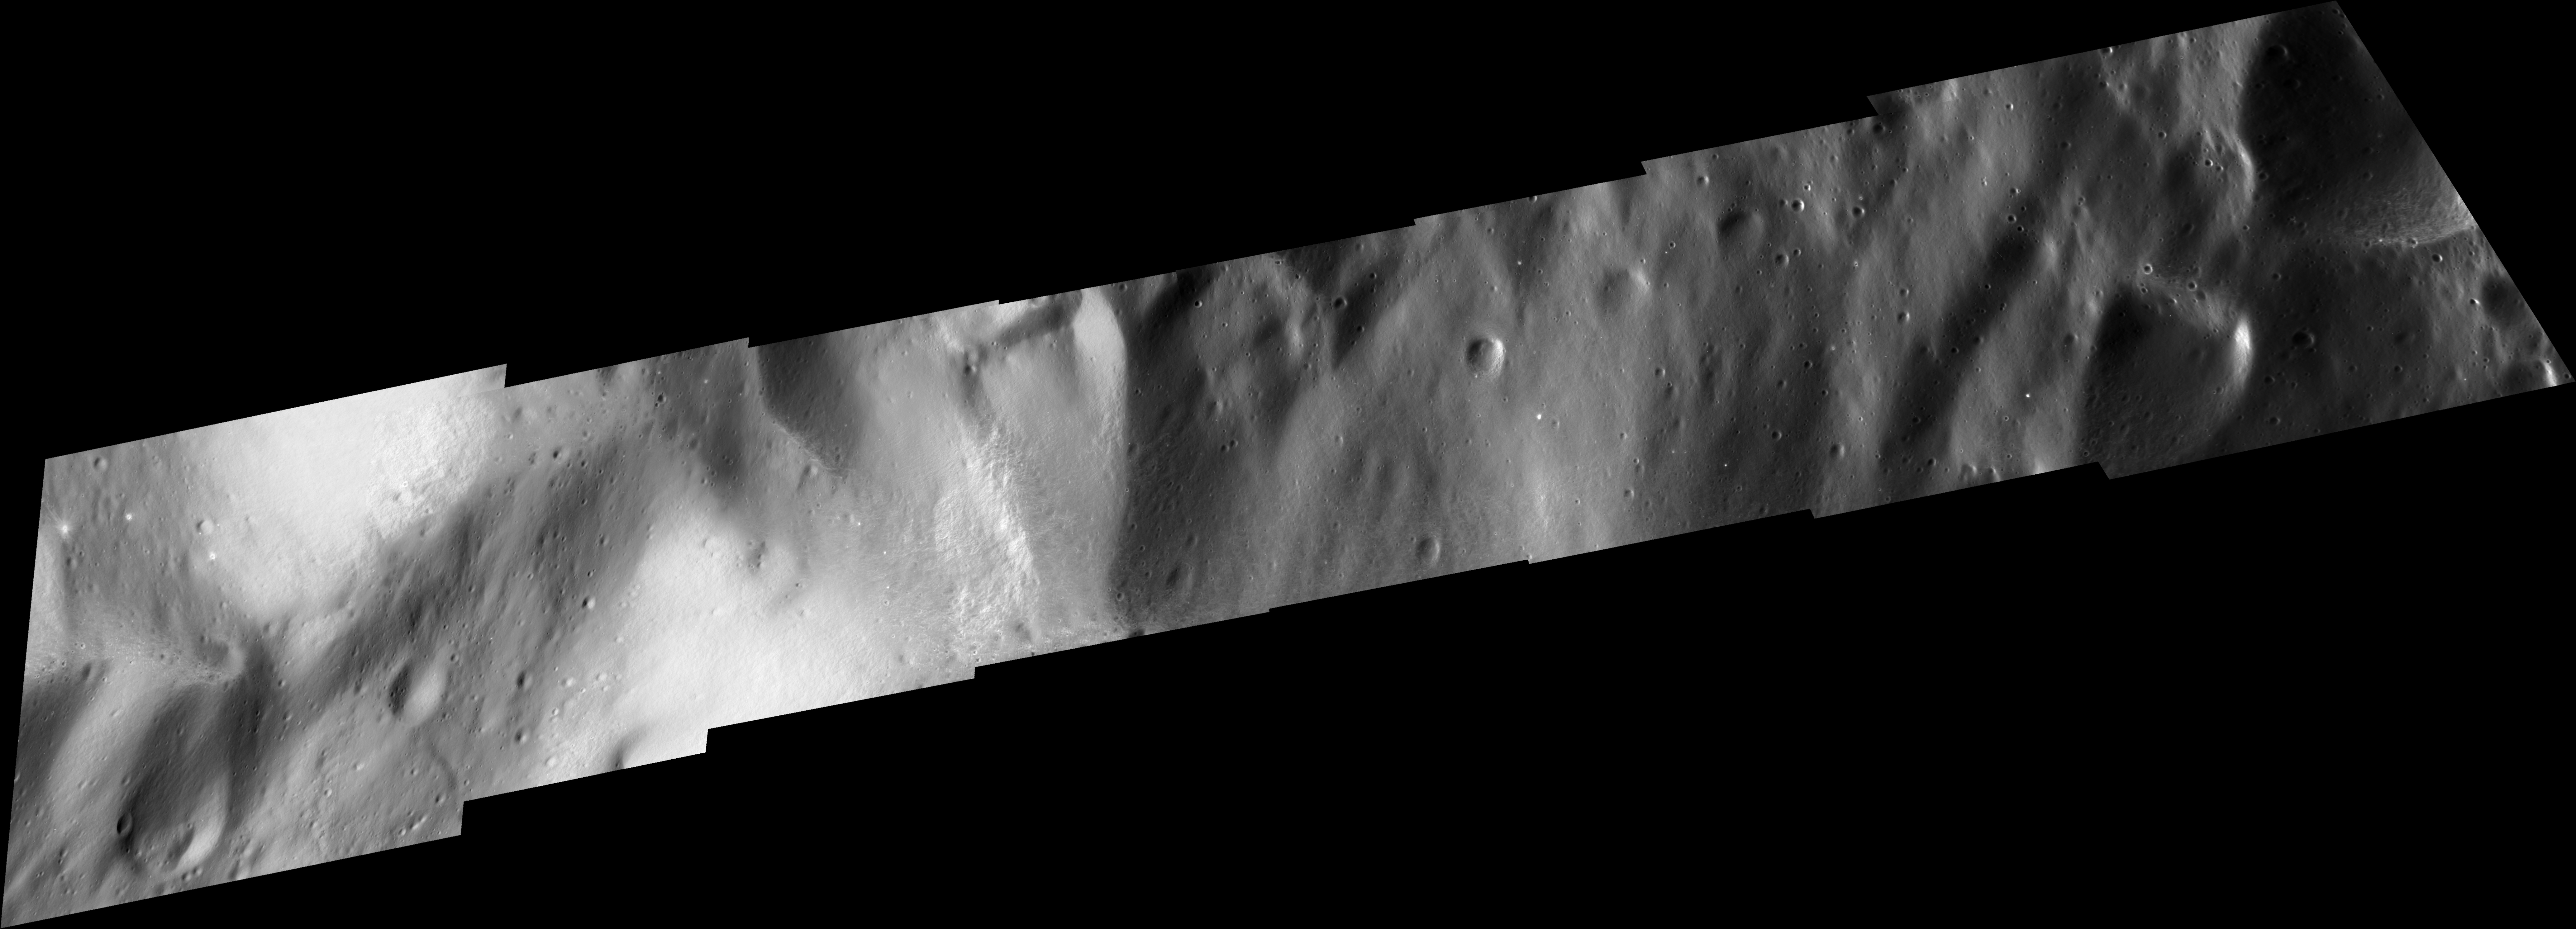

Closest View of Iapetus

This mosaic of Cassini images shows the smallest details ever observed on Saturn’s moon Iapetus.

Visible here are small craters as well as the base of a large mountain ridge located just south of the mosaic. At several places, bright spots about 20 to 50 meters (66 to 164 feet) across are visible. At these locations, more recent impactors have punched through the overlying blanket of dark material to reveal brighter, cleaner ice beneath.

Since the bright craters are relatively small and very shallow, it is likely that the dark blanket is rather thin in this area; it is assumed that its actual average thickness might be on the order of a foot.

The small crater at the upper left edge of the mosaic has a diameter of about 50 meters (164 feet) and shows a distinct ray pattern from excavated ice. This feature is so bright in comparison to the dark surrounding terrain that it had to be darkened manually so as not to look overexposed in this mosaic.

The mosaic consists of eight image footprints across the surface of Iapetus, presented here in simple cylindrical projection. The view is centered on terrain near 0 degrees north latitude, 164.9 degrees west longitude, within the dark leading hemisphere of Iapetus. Image scale is approximately 10 meters (33 feet) per pixel.

The clear spectral filter images in this mosaic were obtained with the Cassini spacecraft narrow-angle camera on Sept. 10, 2007, at distances ranging from 1,627 to 2,040 kilometers (1,011 to 1,268 miles) from Iapetus.

Iapetus is 1,468 kilometers (912 miles) across.

The Cassini-Huygens mission is a cooperative project of NASA, the European Space Agency and the Italian Space Agency. The Jet Propulsion Laboratory, a division of the California Institute of Technology in Pasadena, manages the mission for NASA’s Science Mission Directorate, Washington, D.C. The Cassini orbiter and its two onboard cameras were designed, developed and assembled at JPL. The imaging operations center is based at the Space Science Institute in Boulder, Colo.

Credit: NASA/JPL/Space Science Institute